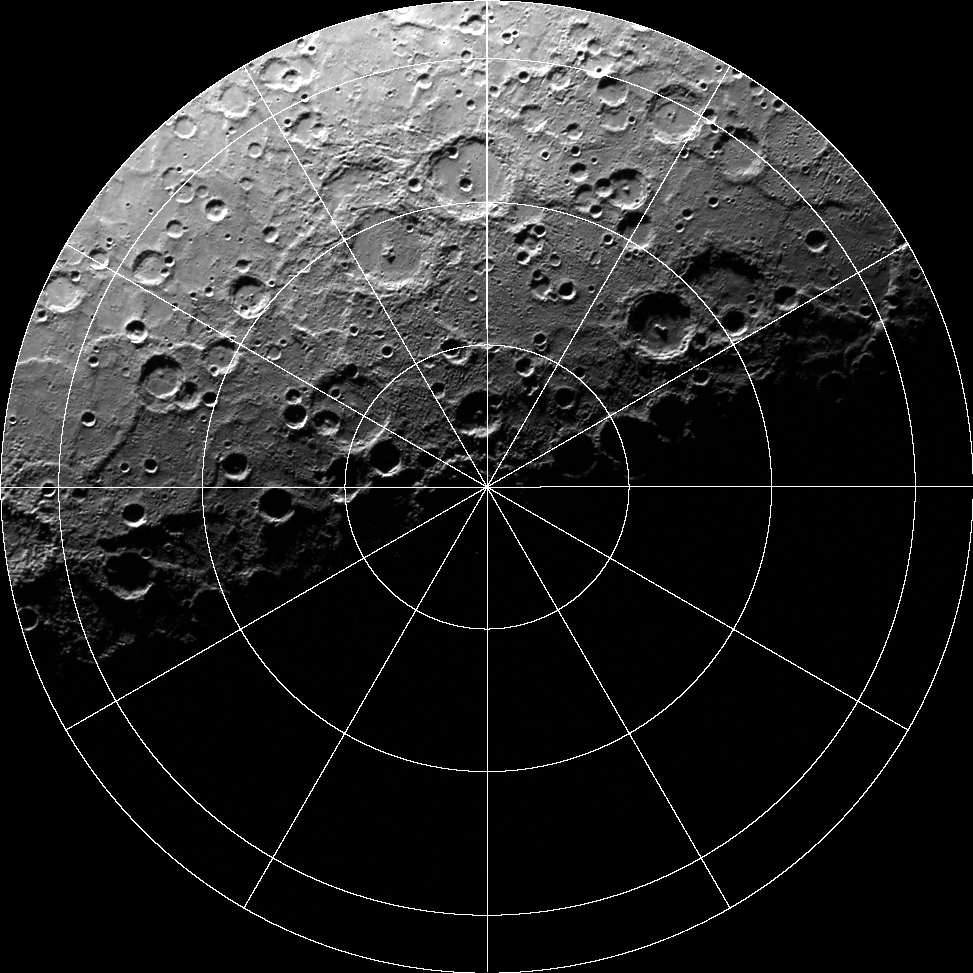

Movie of Mercury’s South Pole

This movie shows 89 WAC images of Mercury’s south polar region acquired over one complete Mercury solar day (176 Earth days) in 2011. This dataset enabled the illumination conditions at Mercury’s south polar region to be quantified.

Instrument: Wide Angle Camera (WAC) of the Mercury Dual Imaging System (MDIS)
Scale: The large crater near Mercury’s south pole, Chao Meng-Fu, has a diameter of 180 km
Map Information: The movie is shown in polar stereographic projection, extending northward to 73° S, and 0° longitude is at the top

The MESSENGER spacecraft is the first ever to orbit the planet Mercury, and the spacecraft’s seven scientific instruments and radio science investigation are unraveling the history and evolution of the Solar System’s innermost planet. Visit the Why Mercury? section of this website to learn more about the key science questions that the MESSENGER mission is addressing. During the one-year primary mission, MDIS acquired 88,746 images and extensive other data sets. MESSENGER is now in a year-long extended mission, during which plans call for the acquisition of more than 80,000 additional images to support MESSENGER’s science goals.

These images are from MESSENGER, a NASA Discovery mission to conduct the first orbital study of the innermost planet, Mercury. For information regarding the use of images, see the MESSENGER image use policy.

Credit: NASA/Johns Hopkins University Applied Physics Laboratory/Carnegie Institution of Washington